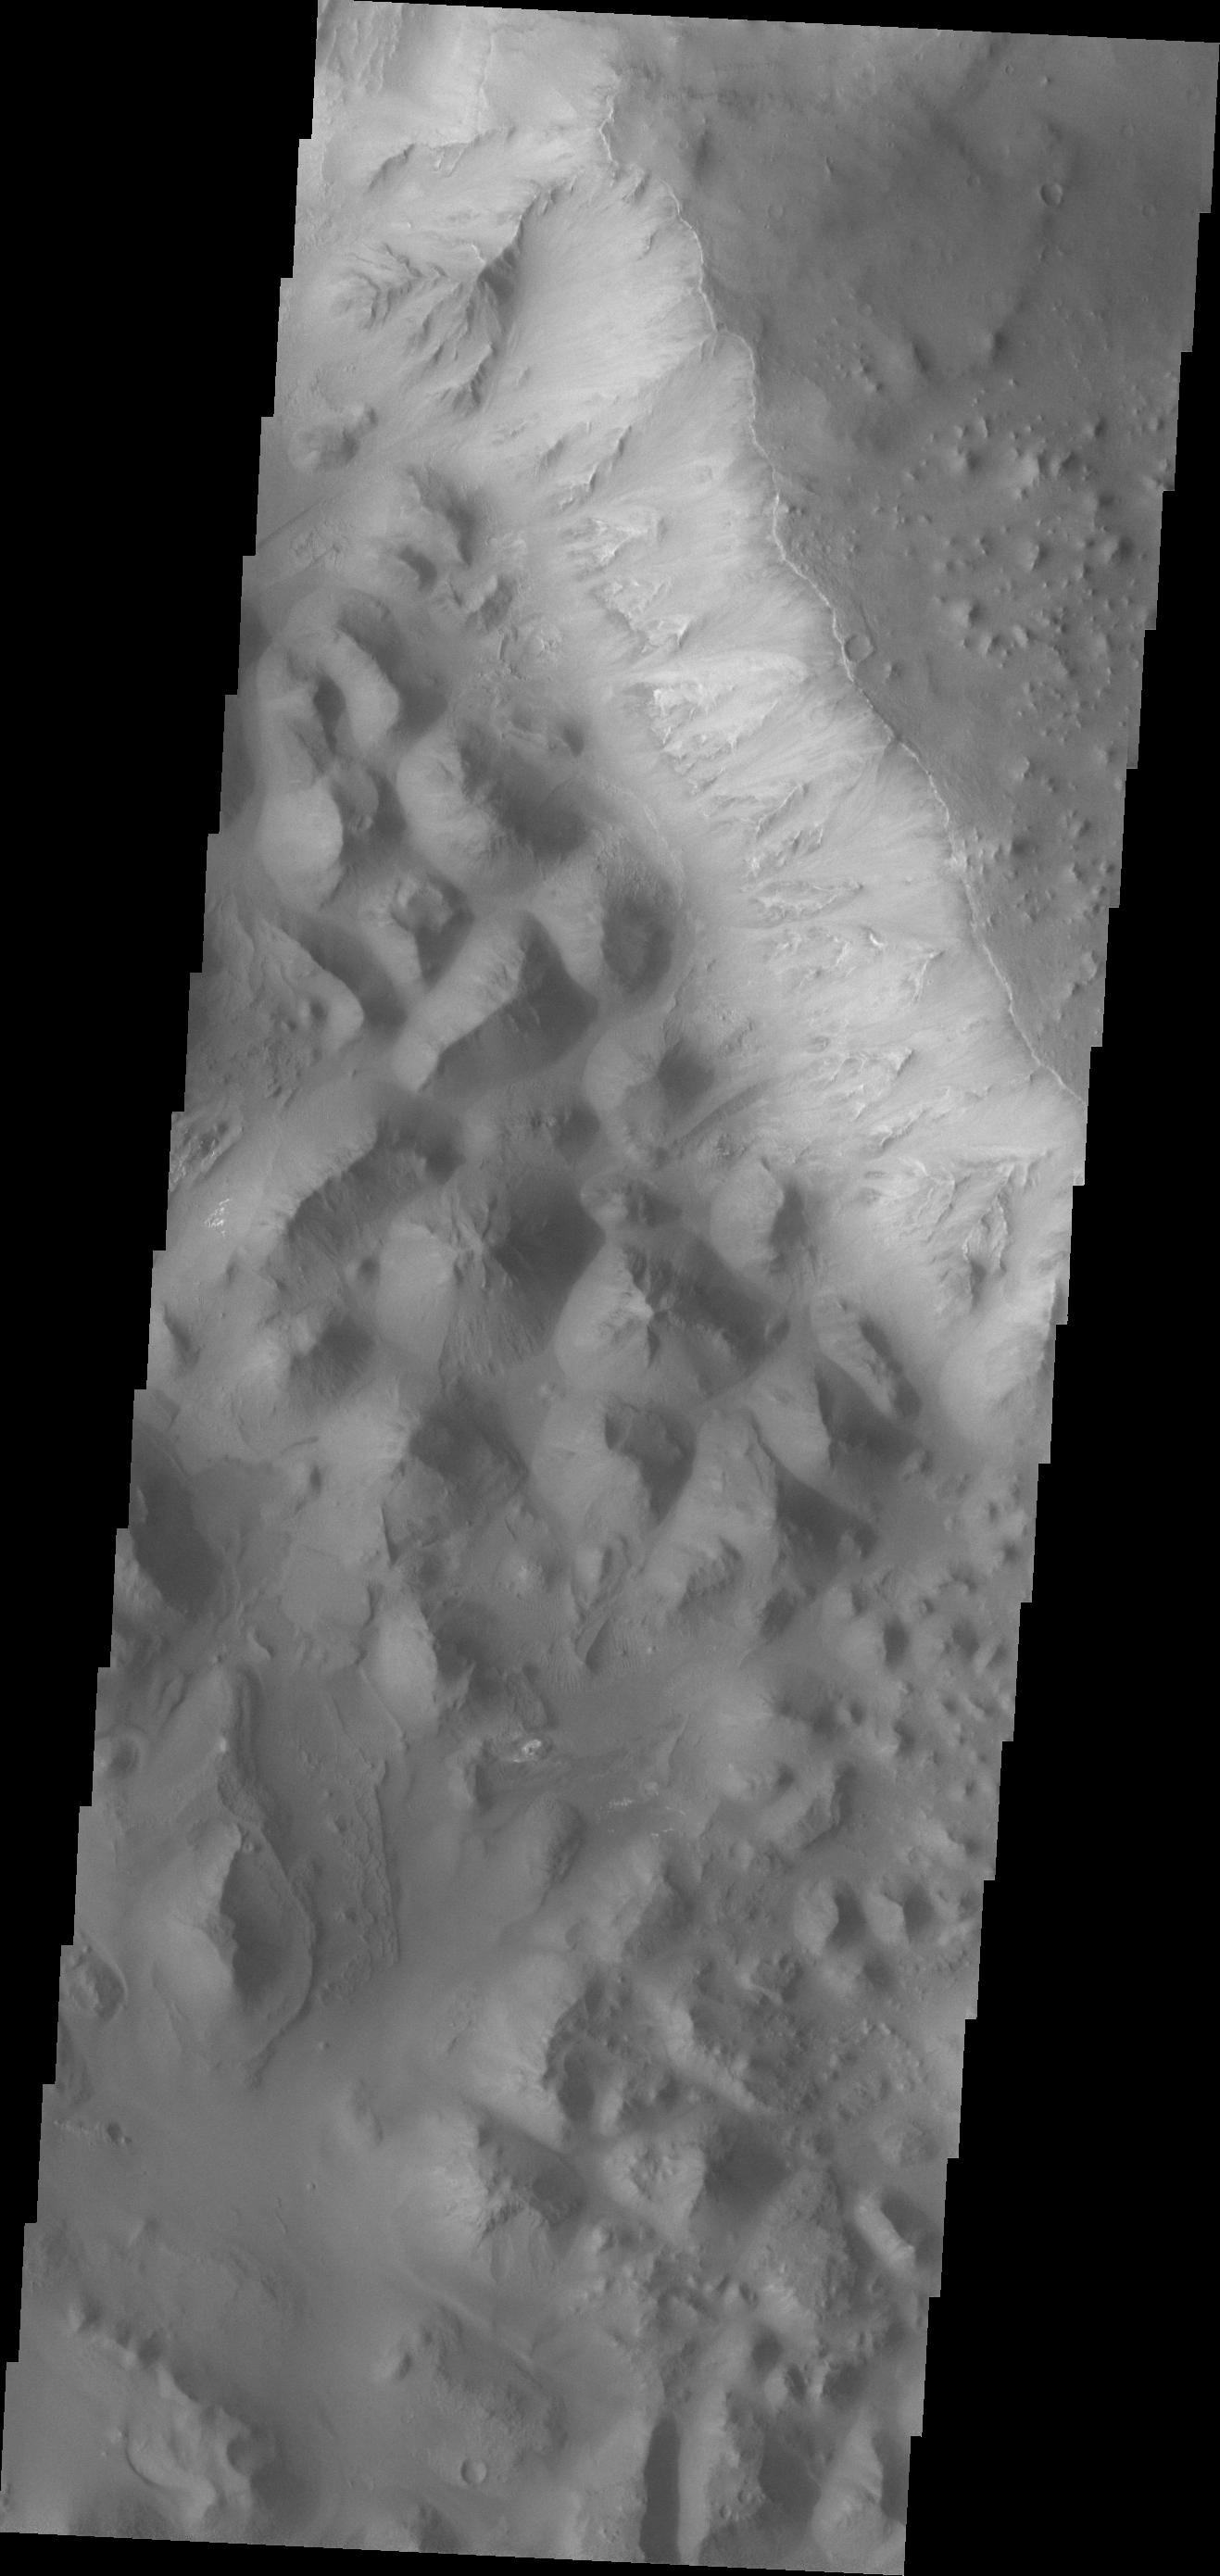

Eos Chasma

At the eastern end of Valles Marineris the chasma floors are typically filled with the hills and mounds of chaos terrain.

Credit: NASA/JPL/ASU